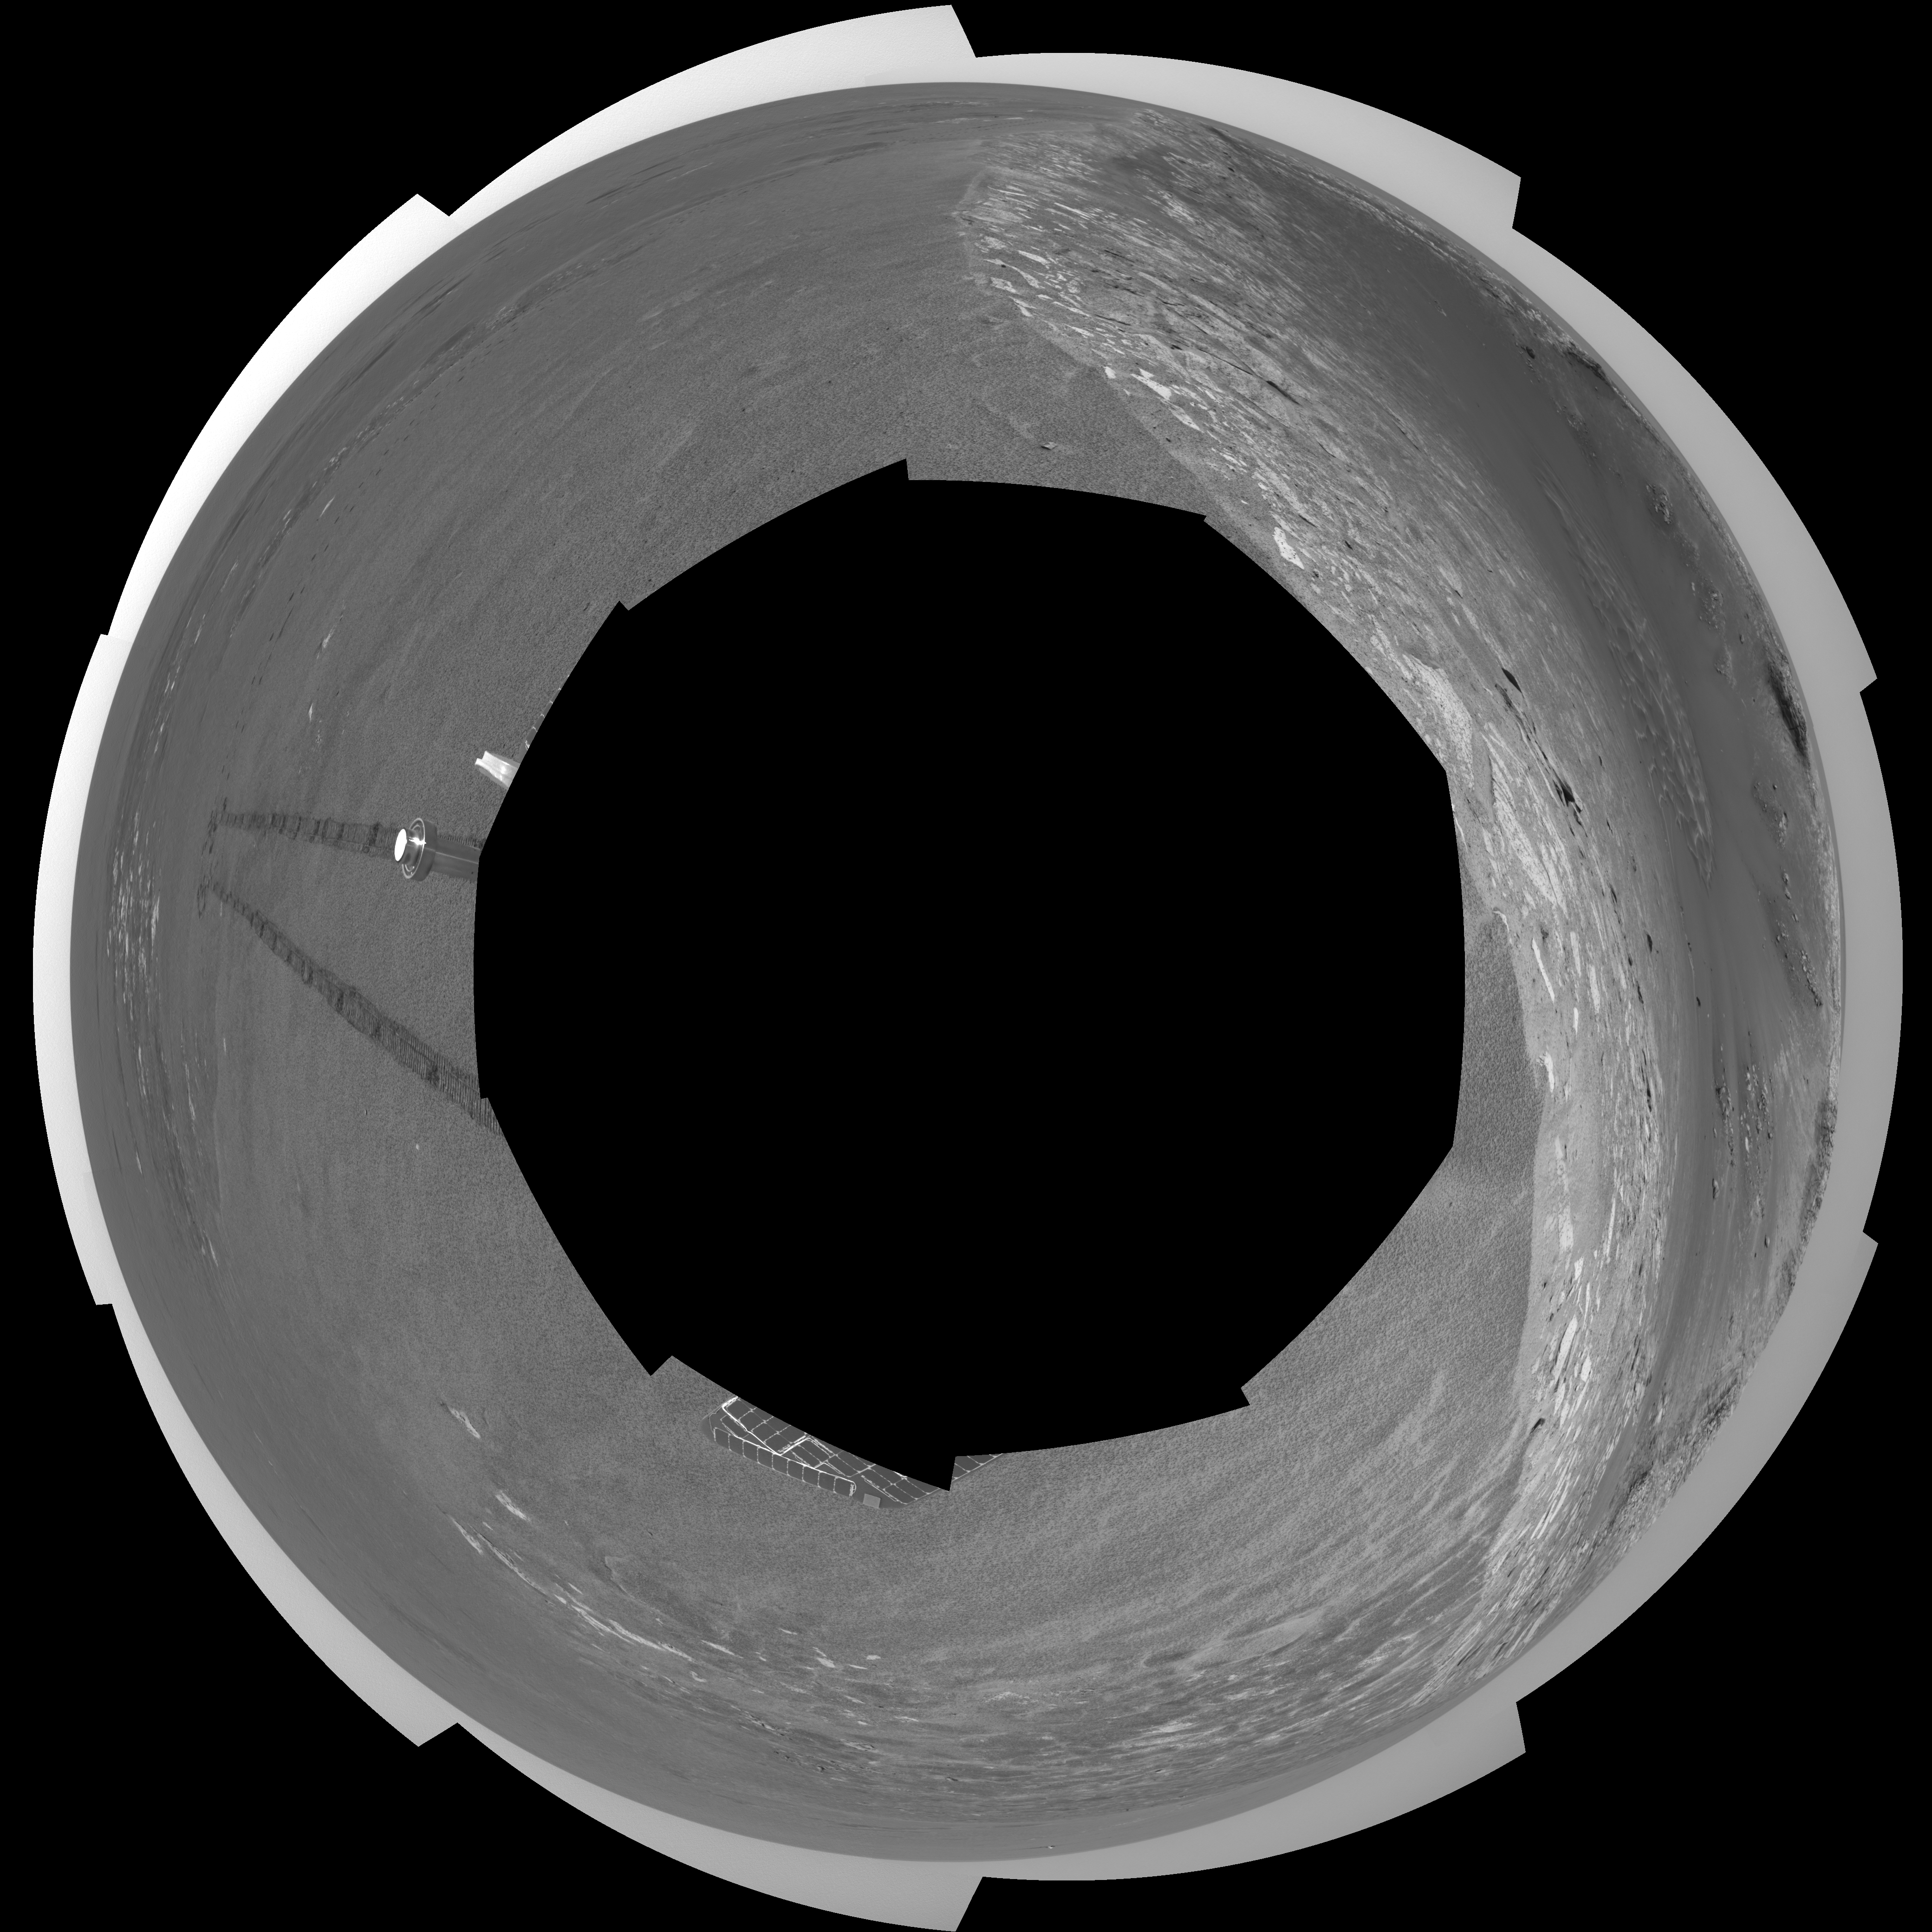

Riding the Rim of ‘Endurance’ (polar)

This polar-projection view was created from navigation camera images that NASA’s Mars Exploration Rover Opportunity acquired on sol 103 (May 8, 2004). Opportunity traversed approximately 13 meters (about 43 feet) farther south along the eastern rim of “Endurance Crater” before reaching the beginning of the “Karatepe” area. Scientists believe this layered band of rock may be a good place to begin studying Endurance because it is less steep and more approachable than the rest of the crater’s rocky outcrops.

Credit: NASA/JPL